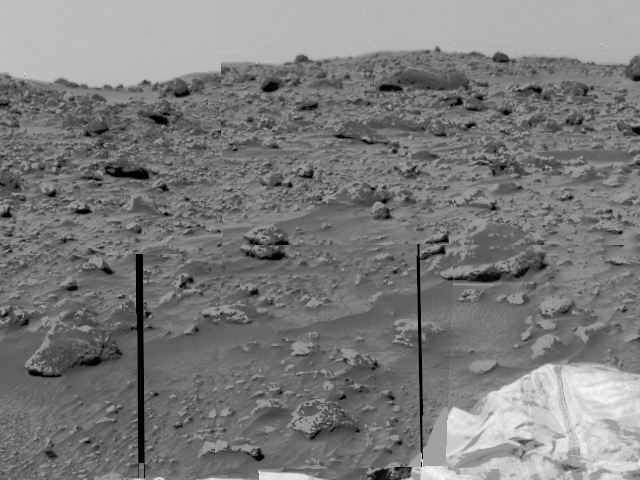

Rocky Terrain & Airbags

An area of very rocky terrain at the Ares Vallis landing site, along with the lander’s deflated airbags, were imaged by the Imager for Mars Pathfinder (IMP). The two dark lines are missing data.

Mars Pathfinder is the second in NASA’s Discovery program of low-cost spacecraft with highly focused science goals. The Jet Propulsion Laboratory, Pasadena, CA, developed and manages the Mars Pathfinder mission for NASA’s Office of Space Science, Washington, D.C. JPL is an operating division of the California Institute of Technology (Caltech). The Imager for Mars Pathfinder (IMP) was developed by the University of Arizona Lunar and Planetary Laboratory under contract to JPL. Peter Smith is the Principal Investigator.

Photojournal note: Sojourner spent 83 days of a planned seven-day mission exploring the Martian terrain, acquiring images, and taking chemical, atmospheric and other measurements. The final data transmission received from Pathfinder was at 10:23 UTC on September 27, 1997. Although mission managers tried to restore full communications during the following five months, the successful mission was terminated on March 10, 1998.

Credit: NASA/JPL